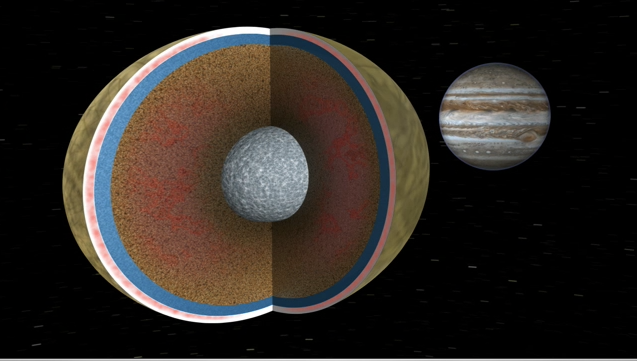

Europa Tide Movie

Europa Tide Movie

In this movie Europa is seen in a cutaway view through two cycles of its 3.5 day orbit about the giant planet Jupiter. Like Earth, Europa is thought to have an iron core, a rocky mantle and a surface ocean of salty water. Unlike on Earth, however, this ocean is deep enough to cover the whole moon, and being far from the sun, the ocean surface is globally frozen over. Europa’s orbit is eccentric, which means as it travels around Jupiter, large tides, raised by Jupiter, rise and fall. Jupiter’s position relative to Europa is also seen to librate, or wobble, with the same period. This tidal kneading causes frictional heating within Europa, much in the same way a paper clip bent back and forth can get hot to the touch, as illustrated by the red glow in the interior of Europa’s rocky mantle and in the lower, warmer part of its ice shell. This tidal heating is what keeps Europa’s ocean liquid and could prove critical to the survival of simple organisms within the ocean, if they exist. The giant planet Jupiter is now shown to be rotating from west to east, though more slowly than its actual rate.

Credit: NASA/JPL